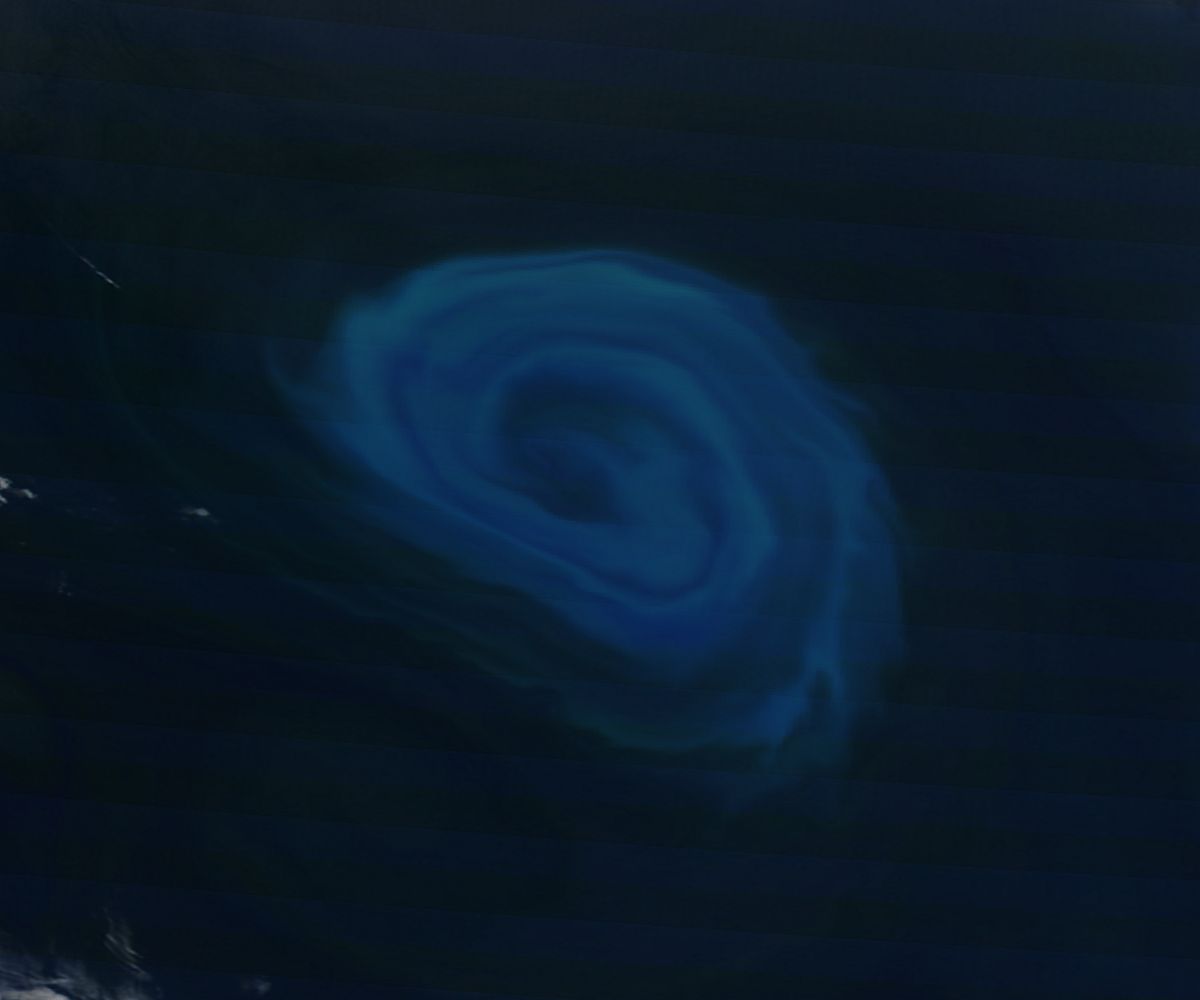

Phytoplankton bloom off South Africa

NASA image acquired December 26, 2011 Off the coast of South Africa, near where the South Atlantic meets the Southern Indian Ocean, a massive summer phytoplankton bloom colored the waters with a swirl of turquoise, green and white in late December 2011. Although this circular bloom has the appearance of a precious antique gaming marble, it is actually the result of millions of tiny plant-like organisms (phytoplankton) which are growing where nutrient-rich waters mix together. Each spring and summer, lengthening sunshine comes to the southern oceans, providing light to spur the growth of these microscopic plants. The lengthening light also melts sea ice, which can release additional nutrients into the sea. Blooms such as this one become a banquet for krill, fish and other marine species which survive in these cool waters. The Moderate Resolution Imaging Spectroradiometer (MODIS) aboard NASA’s Terra satellite captured this true-color image on December 26, 2011 as it passed over the region.

Credit: NASA/GSFC/Jeff Schmaltz/MODIS Land Rapid Response Team